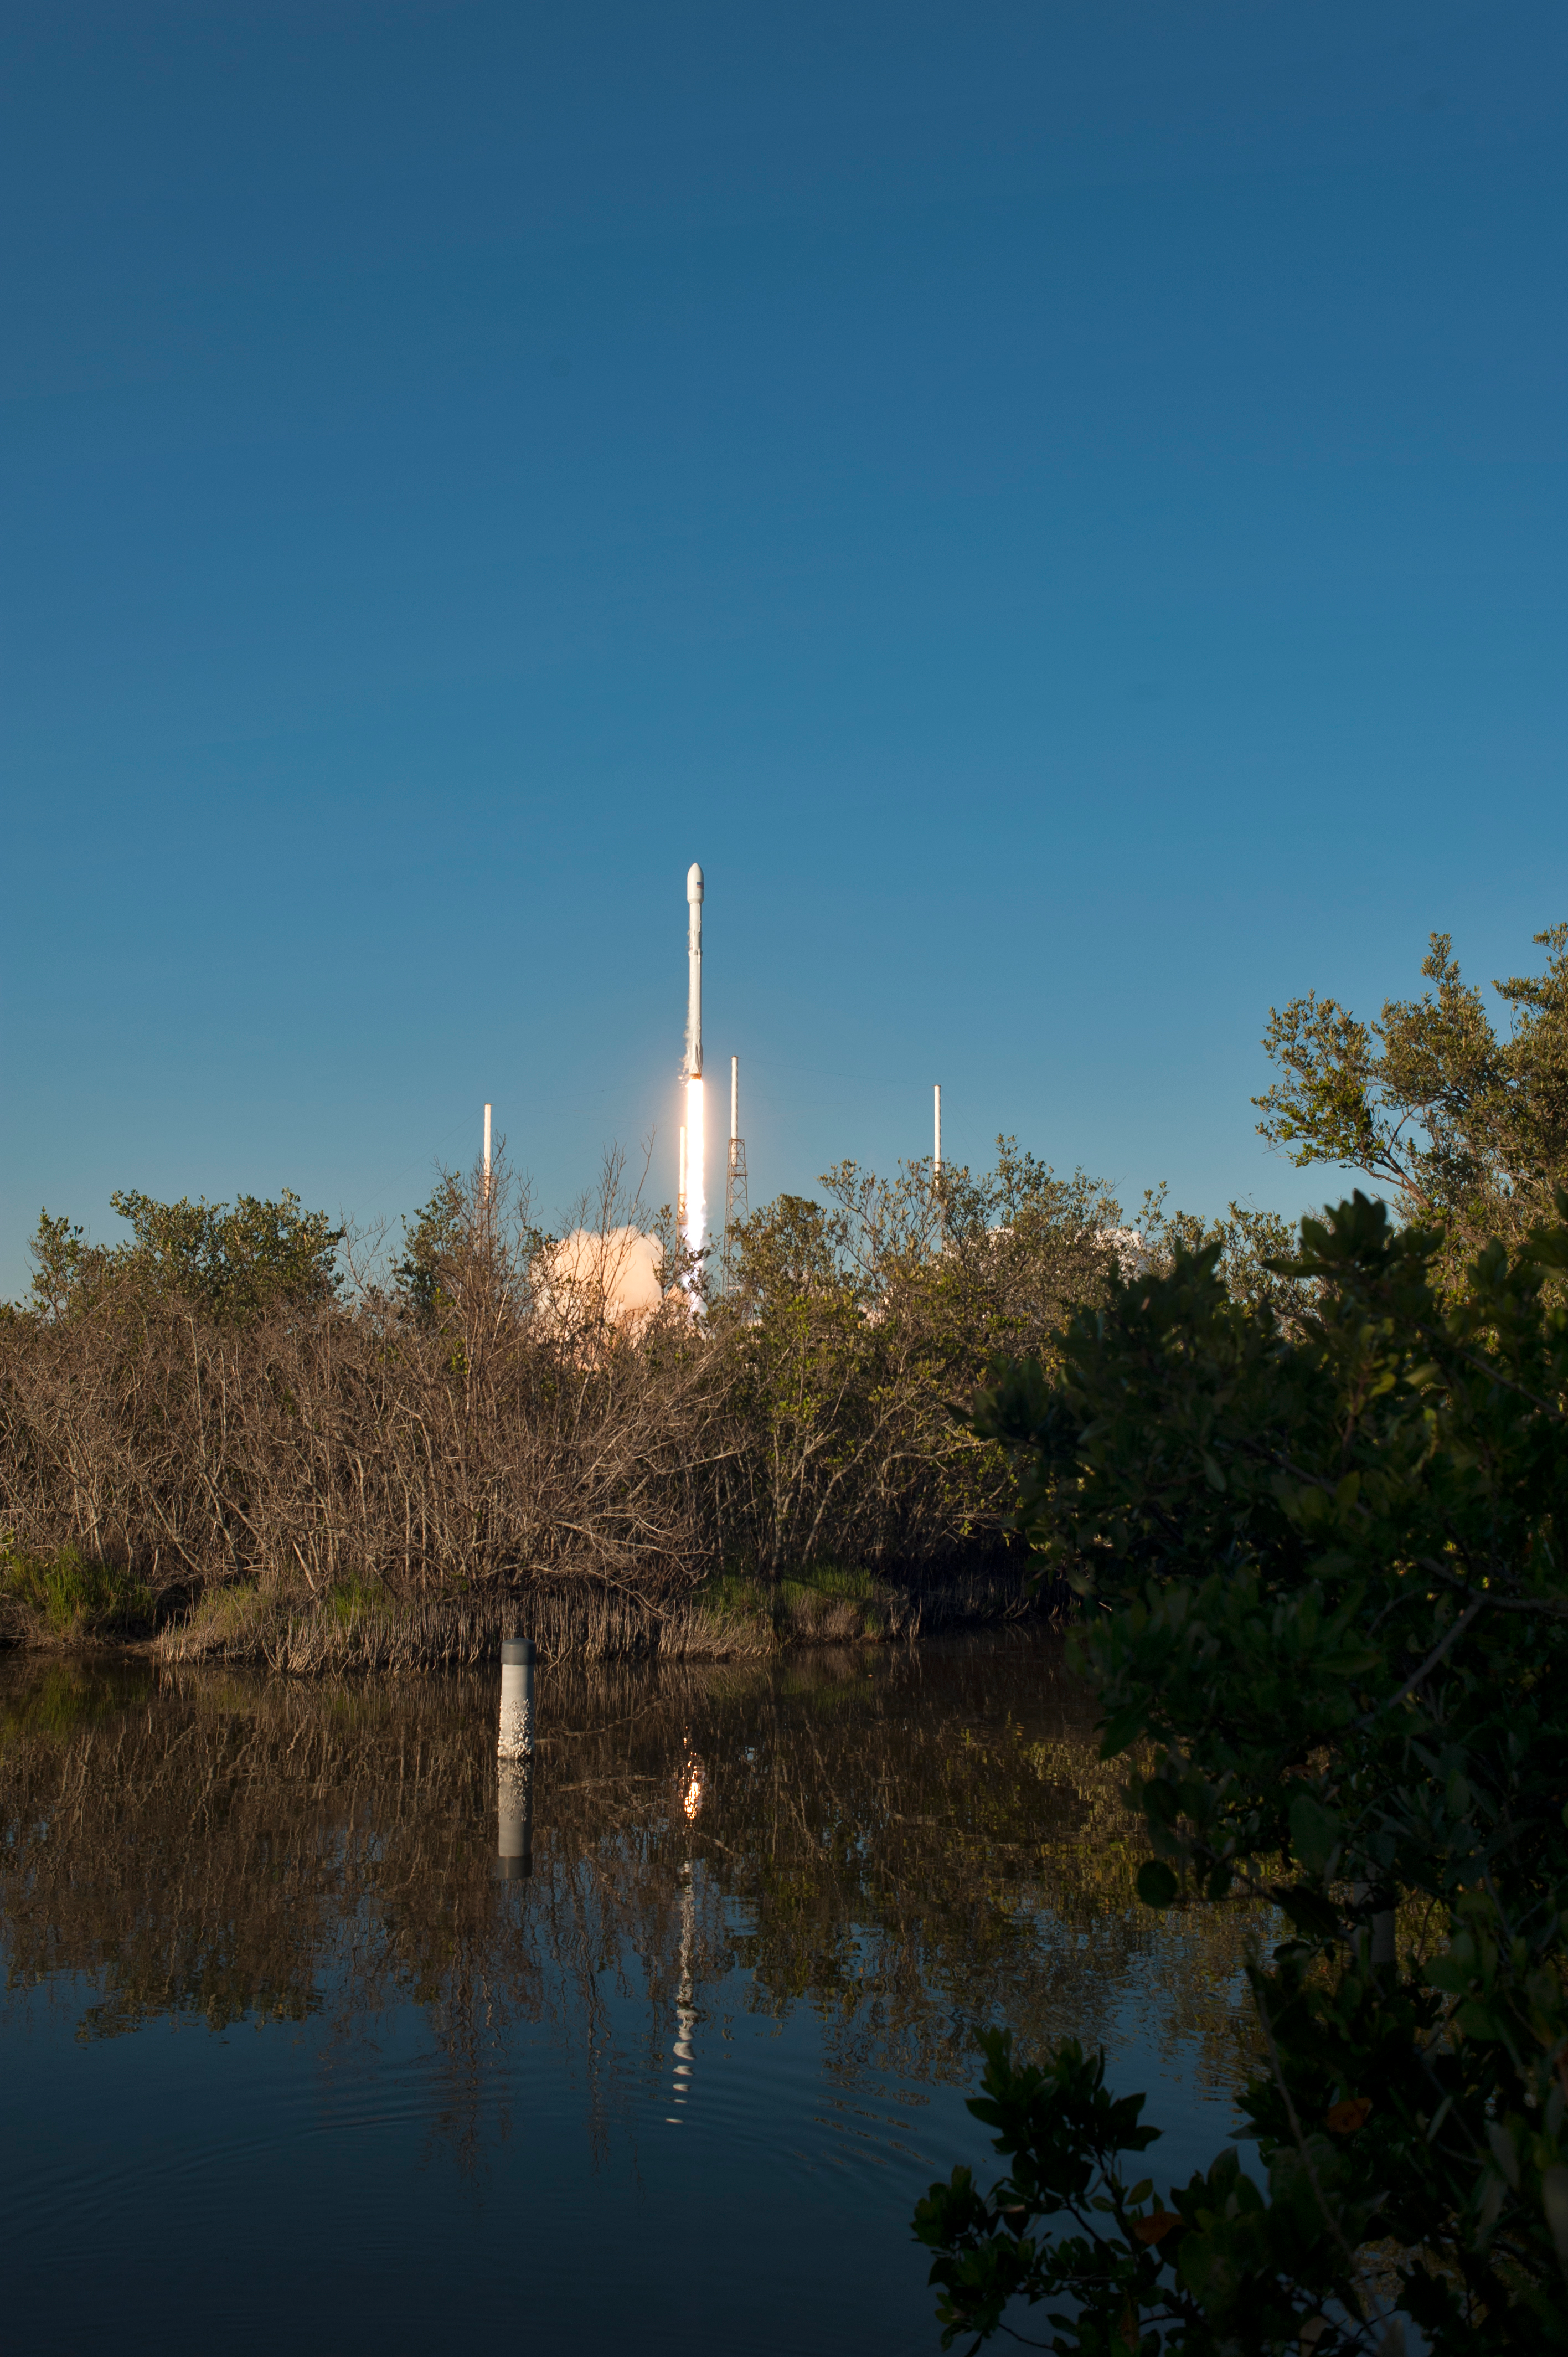

SpaceX TESS Liftoff

A SpaceX Falcon 9 rocket lifts off from Space Launch Complex 40 at Cape Canaveral Air Force Station in Florida, carrying NASA's Transiting Exoplanet Survey Satellite (TESS). Liftoff was at 6:51 p.m. EDT. TESS will search for planets outside of our solar system. The mission will find exoplanets that periodically block part of the light from their host stars, events called transits. The satellite will survey the nearest and brightest stars for two years to search for transiting exoplanets.

Credit: NASA/Tony Gray